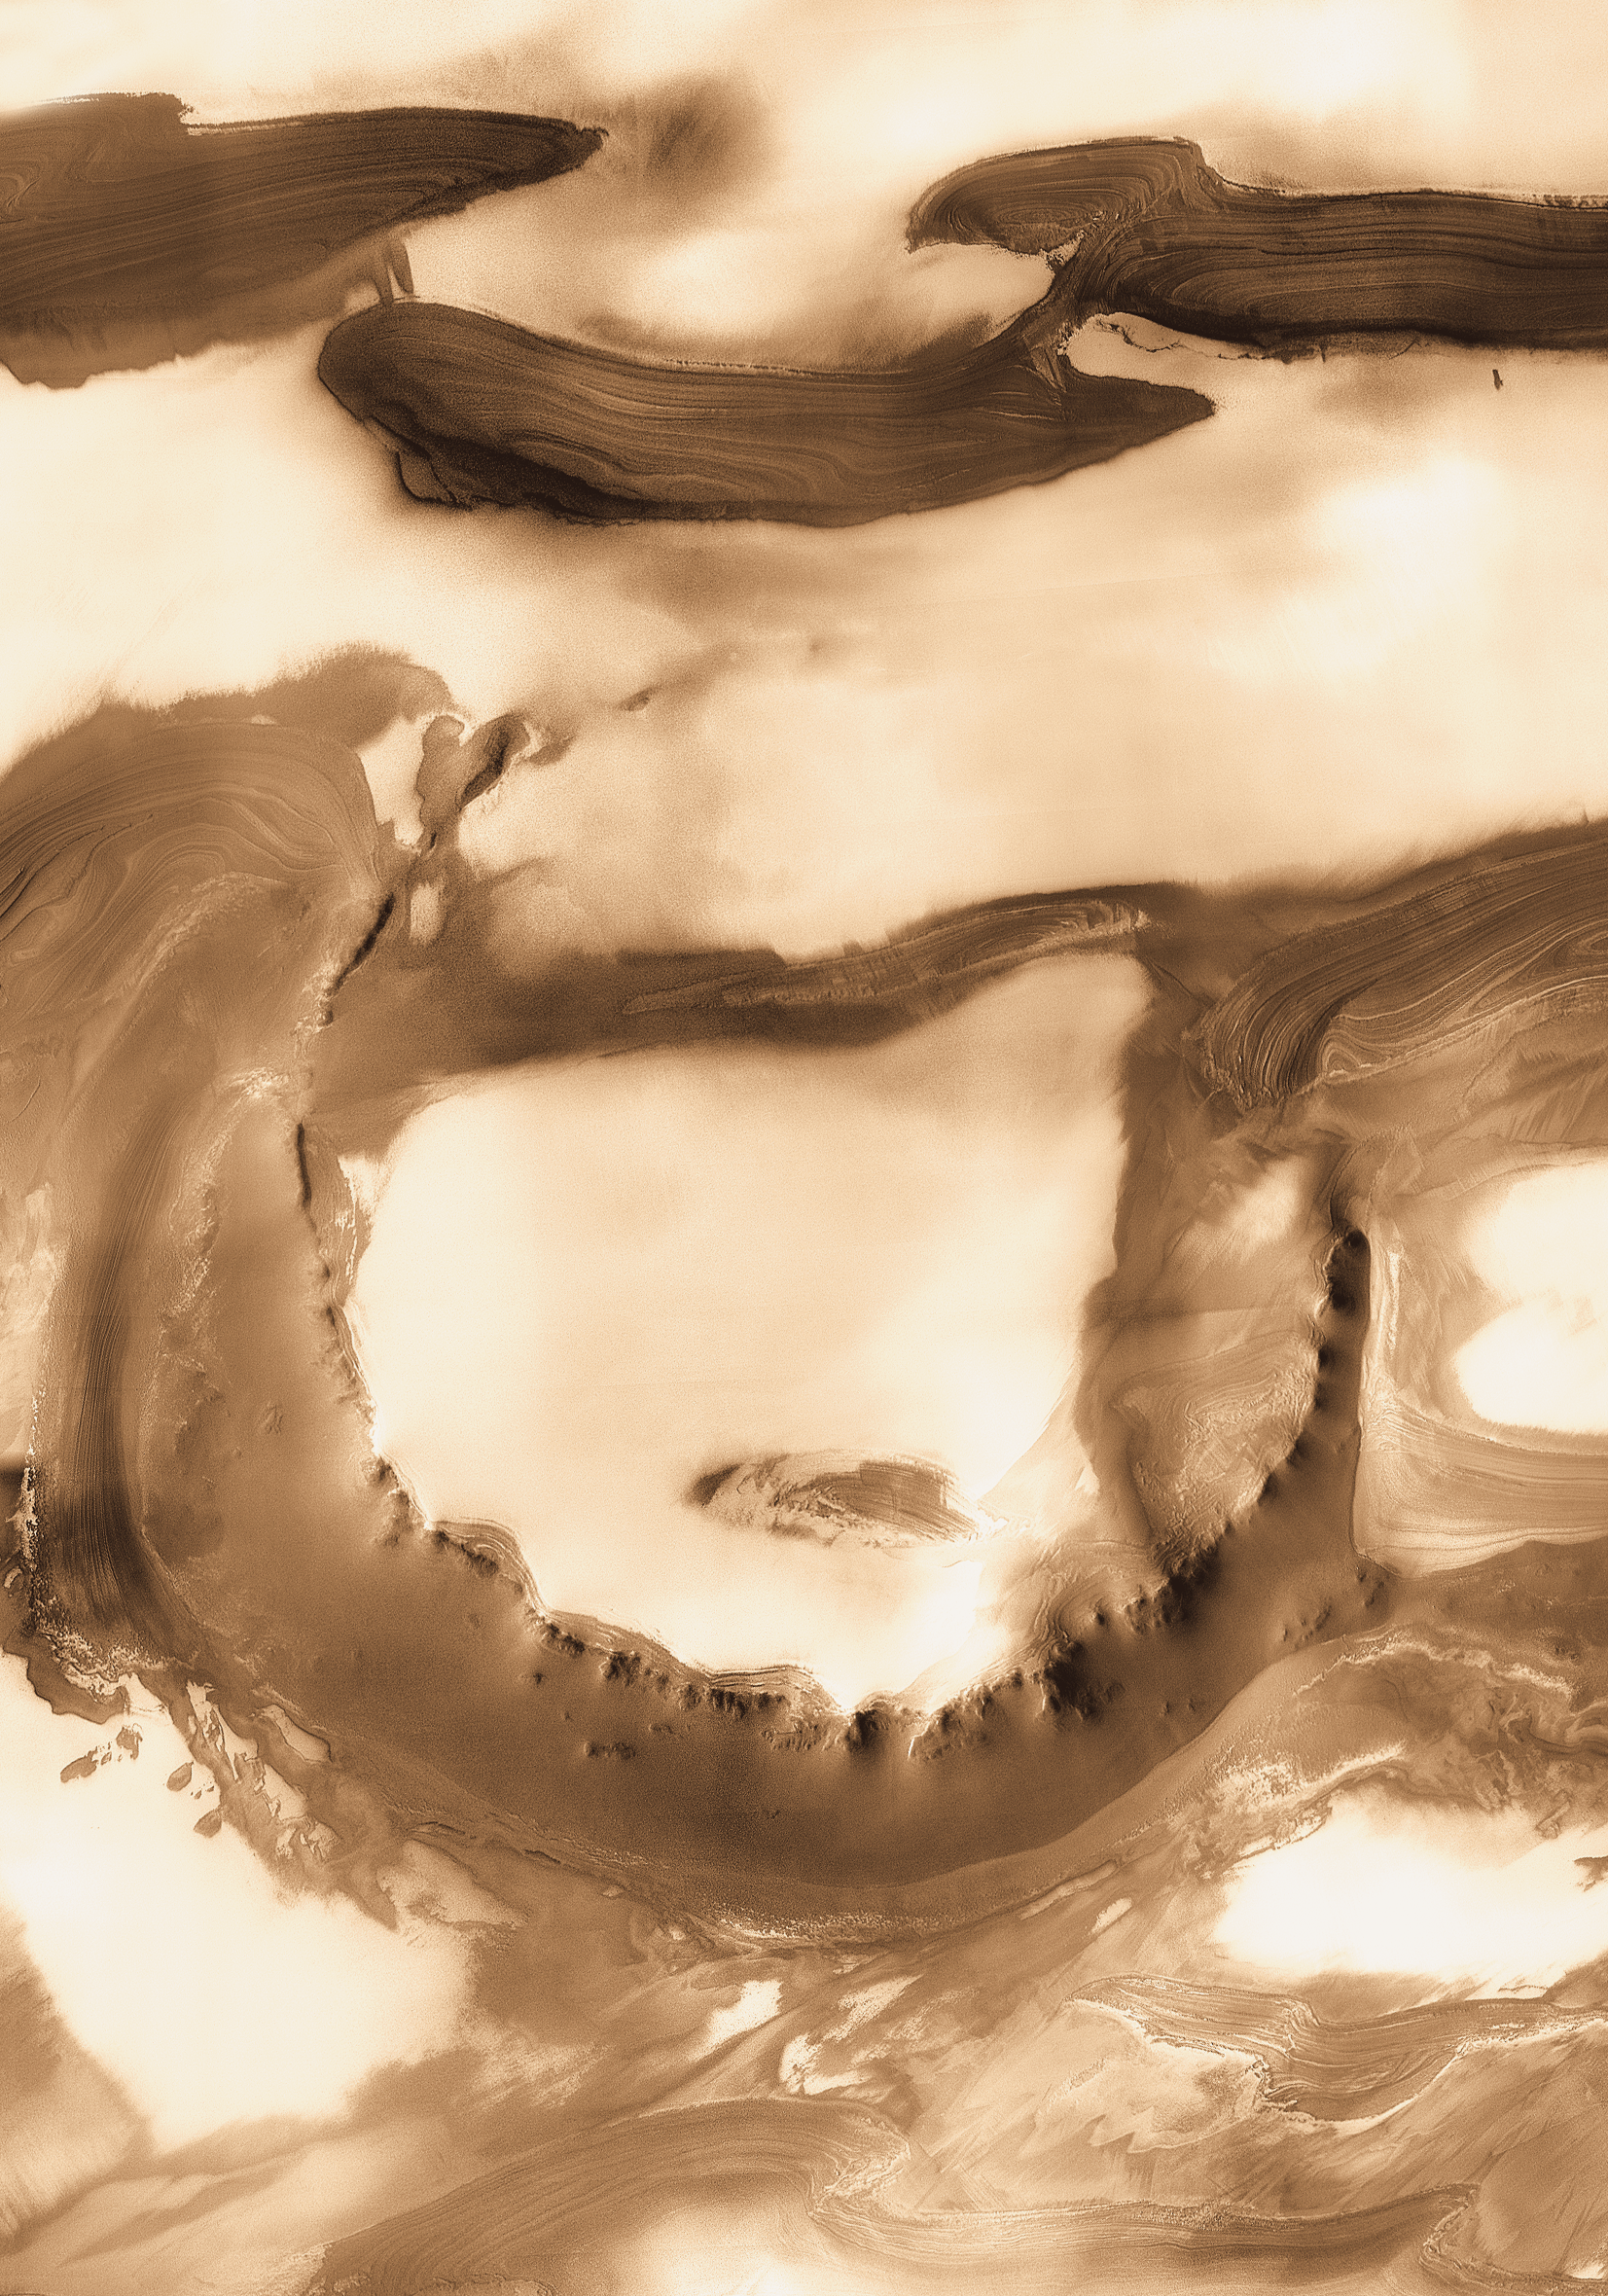

Mars Odyssey All Stars: Udzha Crater

Although it is 45 kilometers (28 miles) wide, countless layers of ice and dust have all but buried Udzha Crater. Udzha lies near the edge of the northern polar cap, and only the topmost edges of its crater rim rise above the polar deposits to hint at its circular shape.

The image was taken by the Thermal Emission Imaging System instrument on NASA’s Mars Odyssey orbiter and posted in a special December 2010 set marking the occasion of Odyssey becoming the longest-working Mars spacecraft in history. The pictured location on Mars is 81.8 degrees north latitude, 77.2 degrees east longitude.

NASA’s Jet Propulsion Laboratory manages the 2001 Mars Odyssey mission for NASA’s Science Mission Directorate, Washington, D.C. The Thermal Emission Imaging System (THEMIS) was developed by Arizona State University, Tempe, in collaboration with Raytheon Santa Barbara Remote Sensing. The THEMIS investigation is led by Dr. Philip Christensen at Arizona State University. Lockheed Martin Astronautics, Denver, is the prime contractor for the Odyssey project, and developed and built the orbiter. Mission operations are conducted jointly from Lockheed Martin and from JPL, a division of the California Institute of Technology in Pasadena.

Credit: NASA/JPL-Caltech/ASU